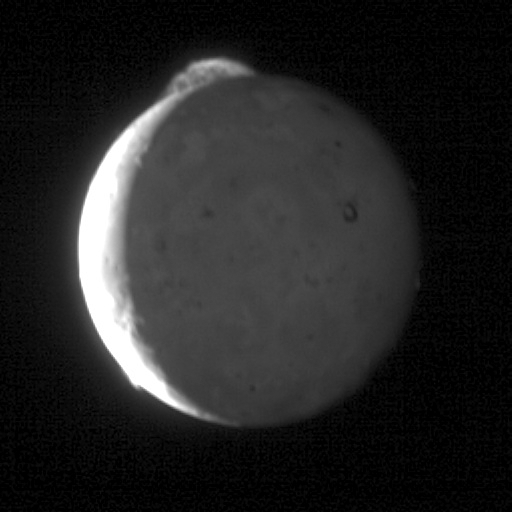

Tvashtar in Motion

This five-frame sequence of New Horizons images captures the giant plume from Io’s Tvashtar volcano. Snapped by the probe’s Long Range Reconnaissance Imager (LORRI) as the spacecraft flew past Jupiter earlier this year, this first-ever “movie” of an Io plume clearly shows motion in the cloud of volcanic debris, which extends 330 kilometers (200 miles) above the moon’s surface. Only the upper part of the plume is visible from this vantage point — the plume’s source is 130 kilometers (80 miles) below the edge of Io’s disk, on the far side of the moon.

The appearance and motion of the plume is remarkably similar to an ornamental fountain on Earth, replicated on a gigantic scale. The knots and filaments that allow us to track the plume’s motion are still mysterious, but this movie is likely to help scientists understand their origin, as well as provide unique information on the plume dynamics.

Io’s hyperactive nature is emphasized by the fact that two other volcanic plumes are also visible off the edge of Io’s disk: Masubi at the 7 o’clock position, and a very faint plume, possibly from the volcano Zal, at the 10 o’clock position. Jupiter illuminates the night side of Io, and the most prominent feature visible on the disk is the dark horseshoe shape of the volcano Loki, likely an enormous lava lake. Boosaule Mons, which at 18 kilometers (11 miles) is the highest mountain on Io and one of the highest mountains in the solar system, pokes above the edge of the disk on the right side.

The five images were obtained over an 8-minute span, with two minutes between frames, from 23:50 to 23:58 Universal Time on March 1, 2007. Io was 3.8 million kilometers (2.4 million miles) from New Horizons; the image is centered at Io coordinates 0 degrees north, 342 degrees west.

The pictures were part of a sequence designed to look at Jupiter’s rings, but planners included Io in the sequence because the moon was passing behind Jupiter’s rings at the time.

Credit: NASA/Johns Hopkins University Applied Physics Laboratory/Southwest Research Institute